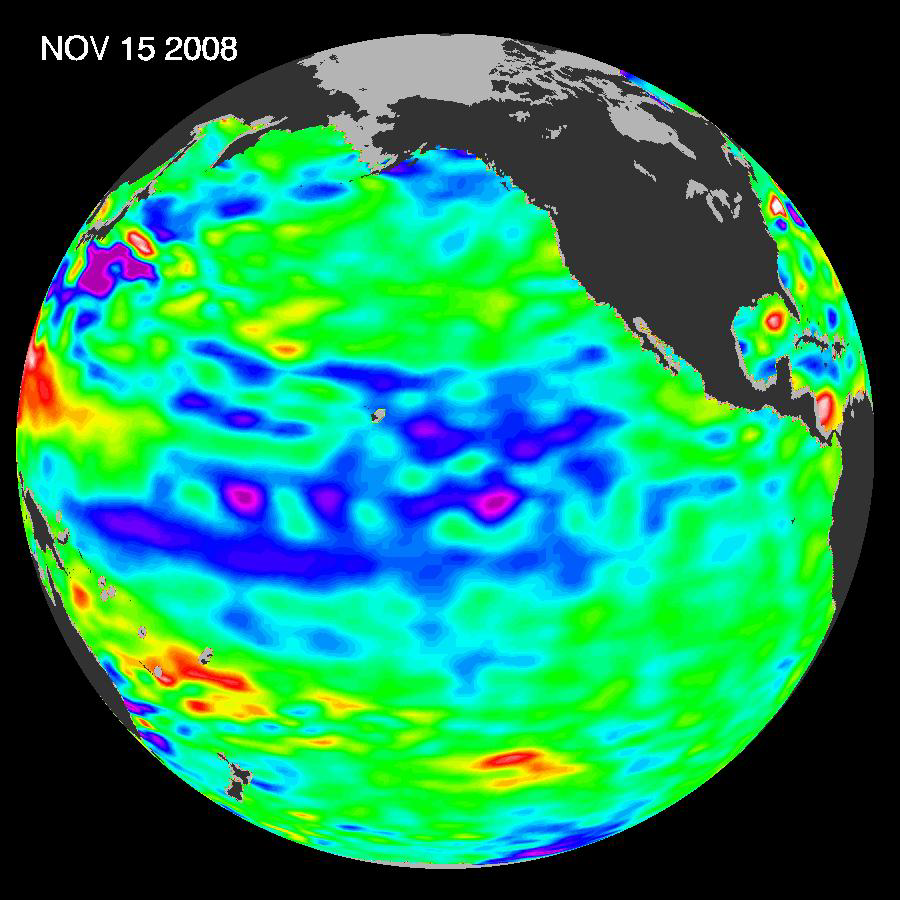

Oscillation Rules as the Pacific Cools

The latest image of sea-surface height measurements from the U.S./French Jason-1 oceanography satellite shows the Pacific Ocean remains locked in a strong, cool phase of the Pacific Decadal Oscillation, a large, long-lived pattern of climate variability in the Pacific associated with a general cooling of Pacific waters. The image also confirms that El Niño and La Niña remain absent from the tropical Pacific.

The image is based on the average of 10 days of data centered on Nov. 15, 2008, compared to the long-term average of observations from 1993 through 2008. In the image, places where the Pacific sea-surface height is higher (warmer) than normal are yellow and red, and places where the sea surface is lower (cooler) than normal are blue and purple. Green shows where conditions are near normal. Sea-surface height is an indicator of the heat content of the upper ocean.

The Pacific Decadal Oscillation is a long-term fluctuation of the Pacific Ocean that waxes and wanes between cool and warm phases approximately every five to 20 years. In the present cool phase, higher-than-normal sea-surface heights caused by warm water form a horseshoe pattern that connects the north, west and southern Pacific. This is in contrast to a cool wedge of lower-than-normal sea-surface heights spreading from the Americas into the eastern equatorial Pacific. During most of the 1980s and 1990s, the Pacific was locked in the oscillation’s warm phase, during which these warm and cool regions are reversed. For an explanation of the Pacific Decadal Oscillation and its present state, see: http://jisao.washington.edu/pdo/ and http://www.esr.org/pdo_index.html.

Sea-surface temperature satellite data from the National Oceanic and Atmospheric Administration mirror Jason sea-surface height measurements, clearly showing a cool Pacific Decadal Oscillation pattern, as seen at: http://www.cdc.noaa.gov/map/images/sst/sst.anom.gif.

“This multi-year Pacific Decadal Oscillation ‘cool’ trend can cause La Niña-like impacts around the Pacific basin,” said Bill Patzert, an oceanographer and climatologist at NASA’s Jet Propulsion Laboratory, Pasadena, Calif. “The present cool phase of the Pacific Decadal Oscillation will have significant implications for shifts in marine ecosystems, and for land temperature and rainfall patterns around the Pacific basin.”

According to Nathan Mantua of the Climate Impacts Group at the University of Washington, Seattle, whose research contributed to the early understanding of the Pacific Decadal Oscillation, “Even with the strong La Niña event fading in the tropics last spring, the North Pacific’s sea surface temperature anomaly pattern has remained strongly negative since last fall. This cool phase will likely persist this winter and, perhaps, beyond. Historically, this situation has been associated with favorable ocean conditions for the return of U.S. west coast Coho and Chinook salmon, but it translates to low odds for abundant winter/spring precipitation in the southwest (including Southern California).”

Jason’s follow-on mission, the Ocean Surface Topography Mission/Jason-2, was successfully launched this past June and will extend to two decades the continuous data record of sea surface heights begun by Topex/Poseidon in 1992. The new mission has produced excellent data, which have recently been certified for operational use. Fully calibrated and validated data for science use will be released next spring.

JPL manages the U.S. portion of the Jason-1 mission for NASA’s Science Mission Directorate, Washington. JPL is managed for NASA by the California Institute of Technology in Pasadena.

Credit: NASA/JPL